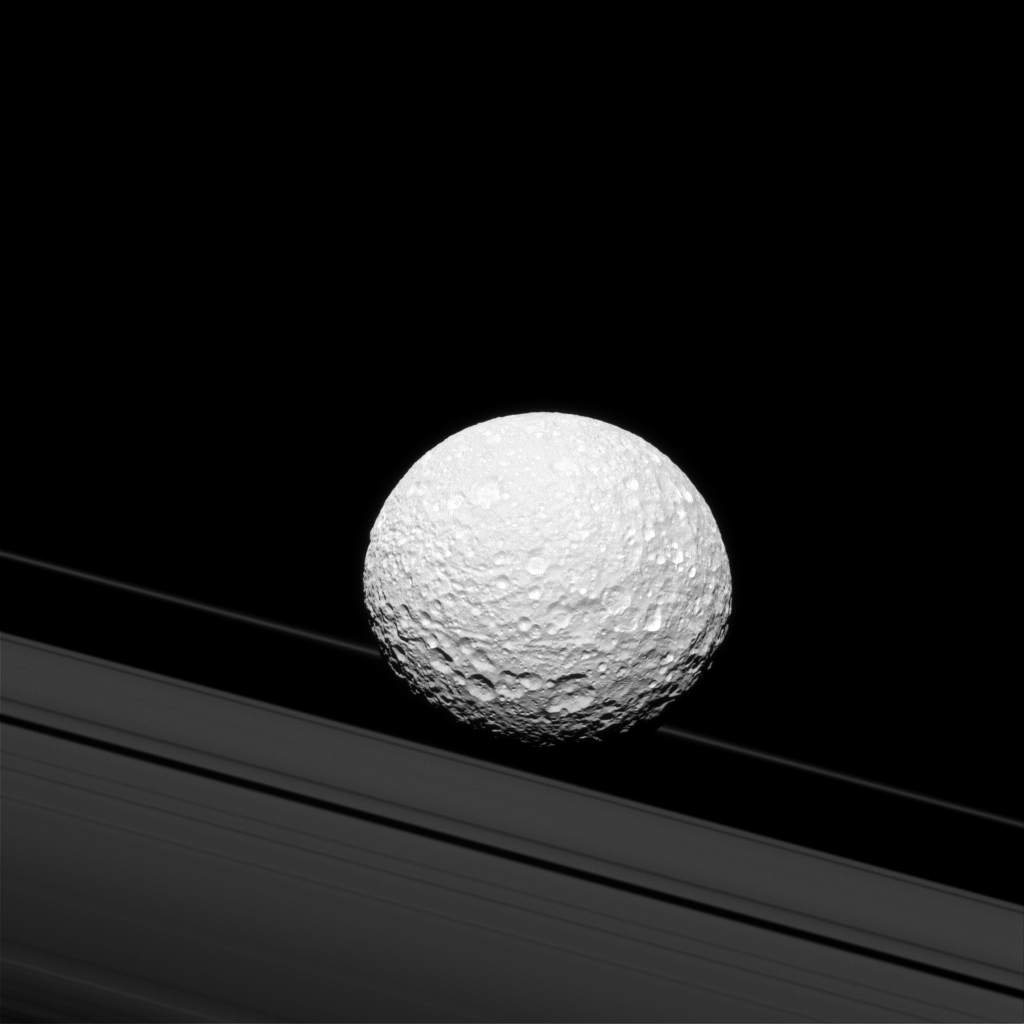

Crash Course

It may look as though Saturn’s moon Mimas is crashing through the rings in this image taken by NASA’s Cassini spacecraft, but Mimas is actually 28,000 miles (45,000 kilometers) away from the rings. There is a strong connection between the icy moon and Saturn’s rings, though. Gravity links them together and shapes the way they both move.

The gravitational pull of Mimas (246 miles or 396 kilometers across) creates waves in Saturn’s rings that are visible in some Cassini images. Mimas’ gravity also helps create the Cassini Division (not pictured here), which separates the A and B rings.

This view looks toward the anti-Saturn hemisphere of Mimas. North on Mimas is up and rotated 15 degrees to the right. The image was taken in green light with the Cassini spacecraft narrow-angle camera on Oct. 23, 2016.

The view was acquired at a distance of approximately 114,000 miles (183,000 kilometers) from Mimas and at a Sun-Mimas-spacecraft, or phase, angle of 29 degrees. Image scale is 3,300 feet (1 kilometer) per pixel.

The Cassini mission is a cooperative project of NASA, ESA (the European Space Agency) and the Italian Space Agency. The Jet Propulsion Laboratory, a division of the California Institute of Technology in Pasadena, manages the mission for NASA’s Science Mission Directorate, Washington. The Cassini orbiter and its two onboard cameras were designed, developed and assembled at JPL. The imaging operations center is based at the Space Science Institute in Boulder, Colorado.

Credit: NASA/JPL-Caltech/Space Science Institute